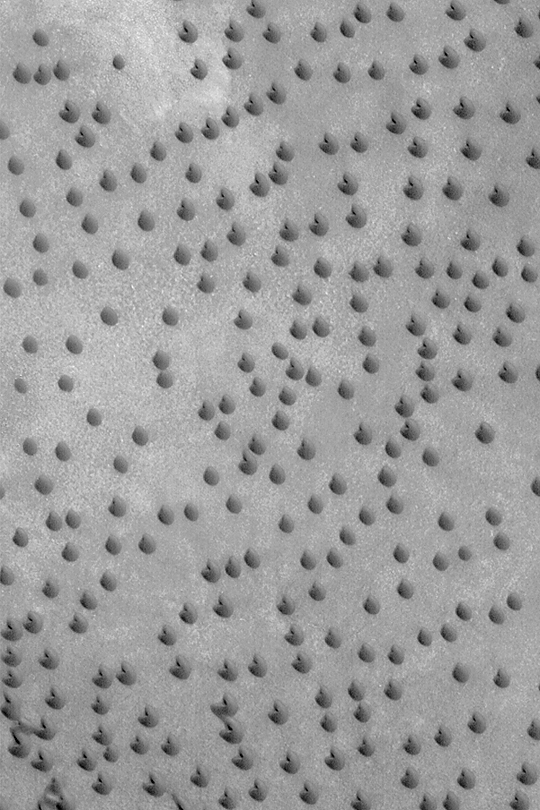

Fortune Cookie Sand Dunes

MGS MOC Release No. MOC2-432, 25 July 2003

This Mars Global Surveyor (MGS) Mars Orbiter Camera (MOC) image shows a field of small barchan sand dunes in the north polar region near 71.7°N, 51.3°W. Some of them are shaped like fortune cookies. The message these dunes provide: winds blow through this region from the lower right toward the upper left. The steep slip face slopes of these dunes, which point toward the upper left, indicate the wind direction. The scene is illuminated by sunlight from the upper right. The image is 3 km (1.9 mi) wide.

Credit: NASA/JPL/Malin Space Science Systems